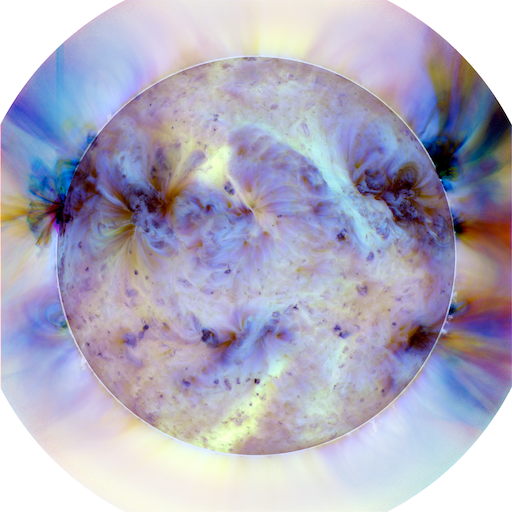

Making Detail Visible

Filtering The Sun: Scientists process AIA images to focus in on areas of interest. This three-color image is a combination of three AIA images using a filter to increase the contrast and an inverted color table to make the small areas more visible. In this image, the dark spots represent the hotter regions.

Credit: NASA/SDO